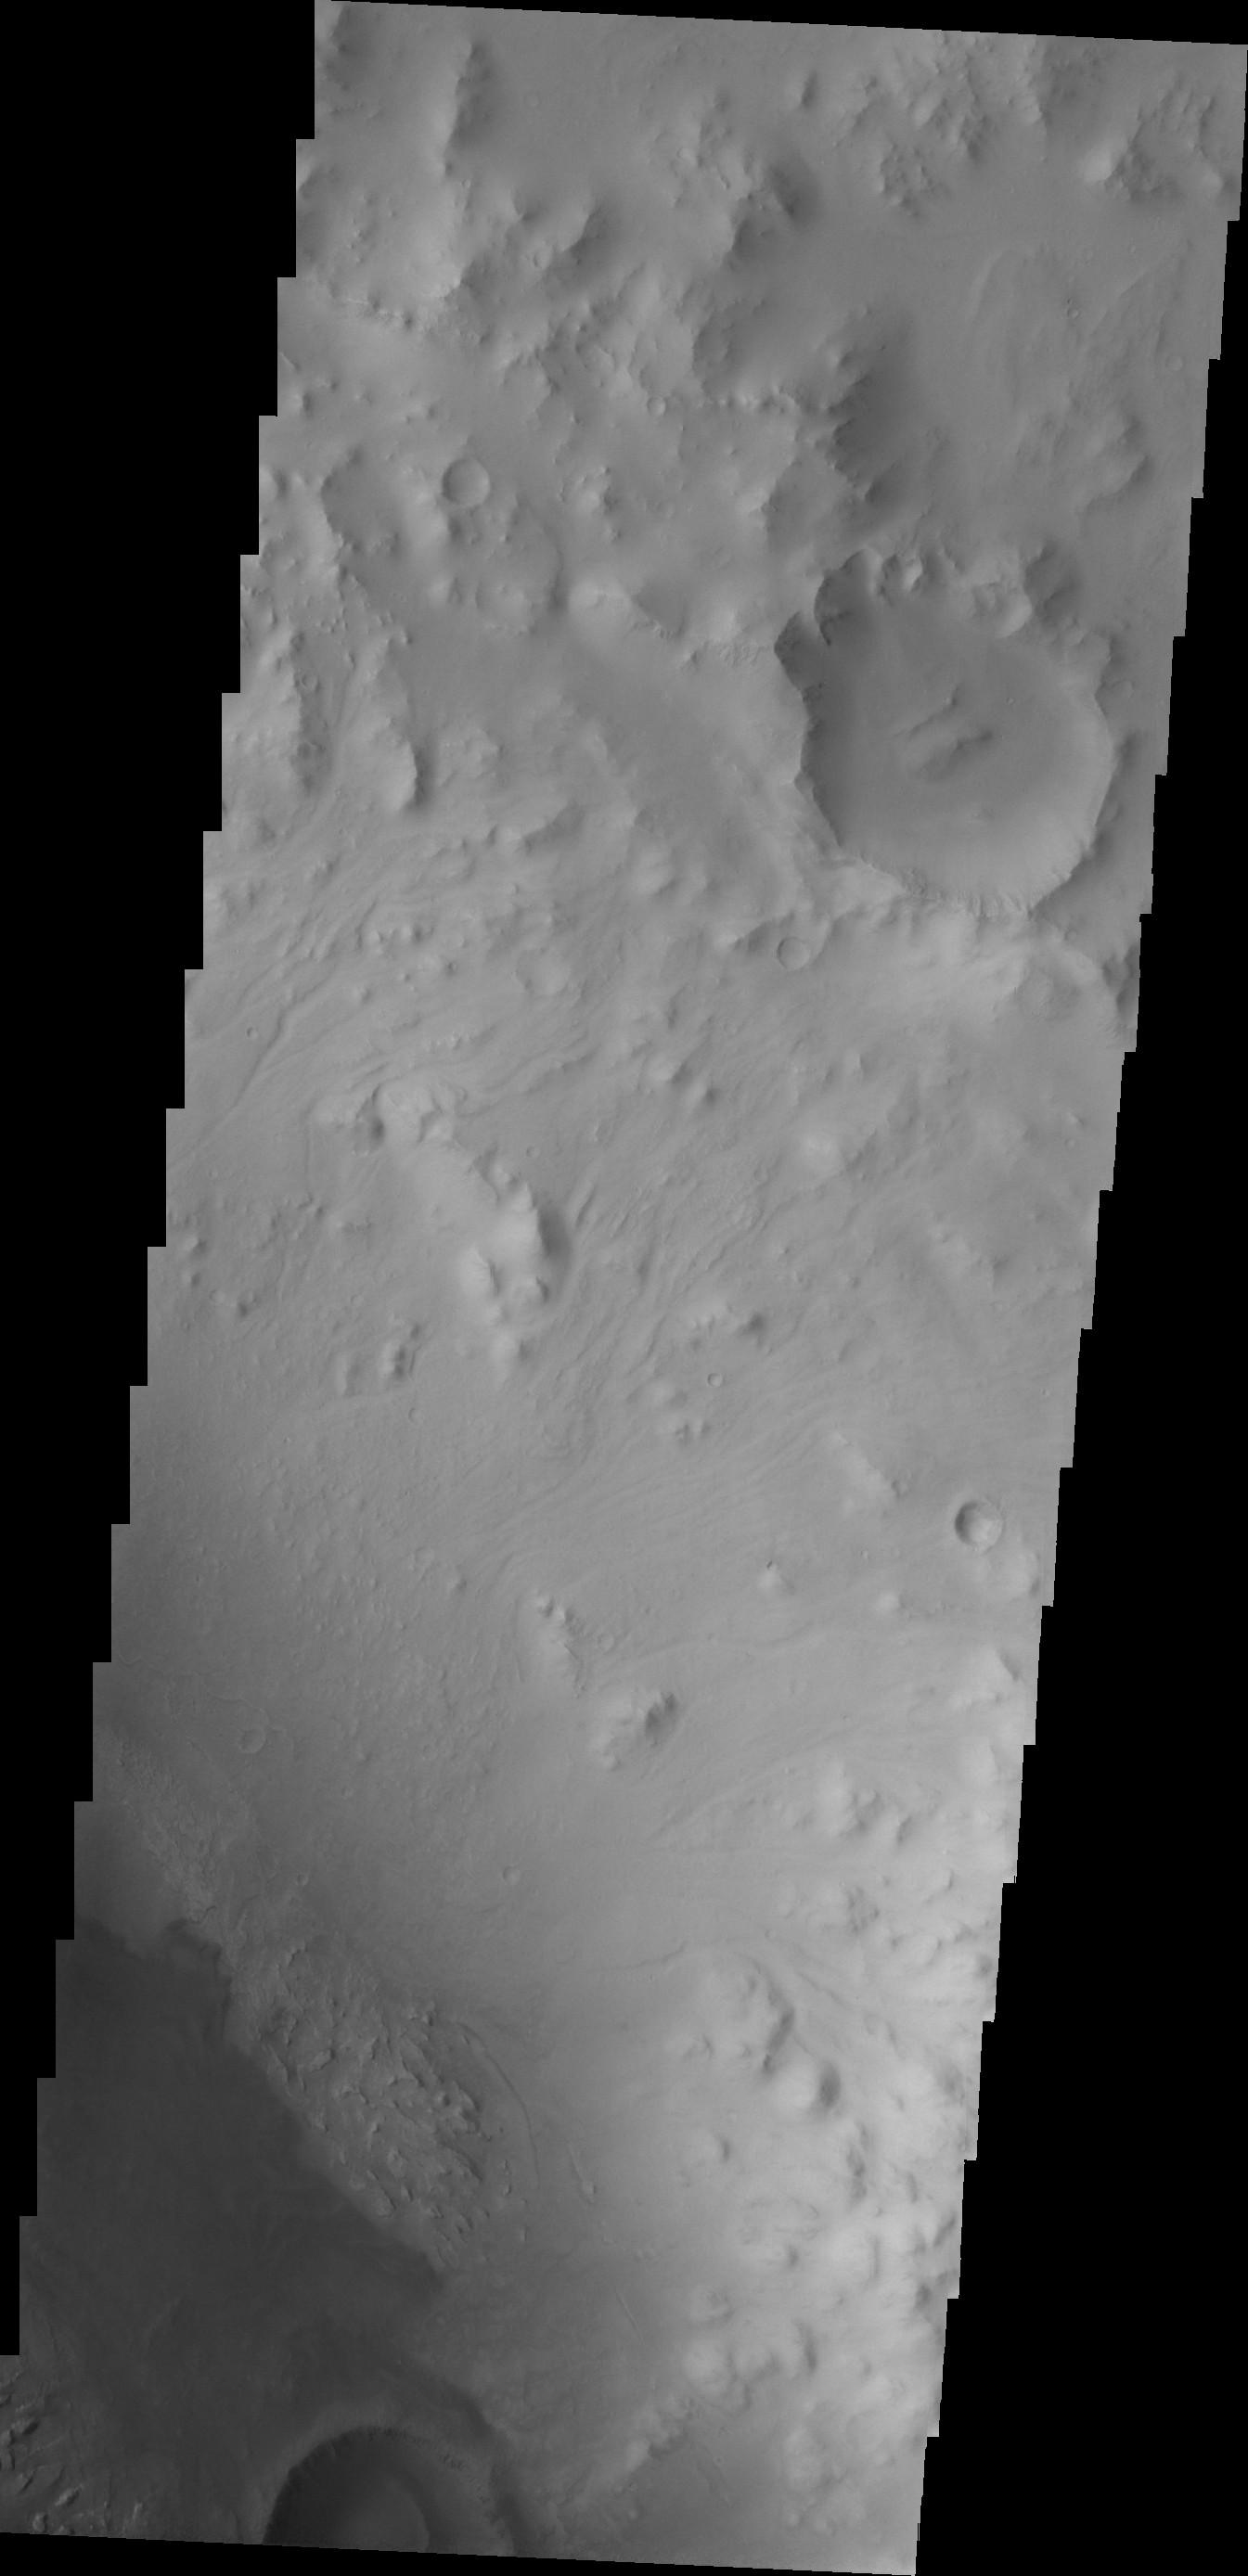

Images of Gale #7

During the month of April Mars will be in conjunction relative to the Earth. This means the Sun is in the line-of-sight between Earth and Mars, and communication between the two planets is almost impossible. For conjunction, the rovers and orbiting spacecraft at Mars continue to operate, but do not send the data to Earth. This recorded data will be sent to Earth when Mars moves away from the sun and the line-of-sight between Earth and Mars is reestablished. During conjunction the THEMIS image of the day will be a visual tour of Gale Crater, the location of the newest rover Curiosity.

Moving further east, we see more dunes. This image shows more of the crater rim and the crater floor seen in the image is not as smooth as in other parts of the crater.

Credit: NASA/JPL-Caltech/ASU